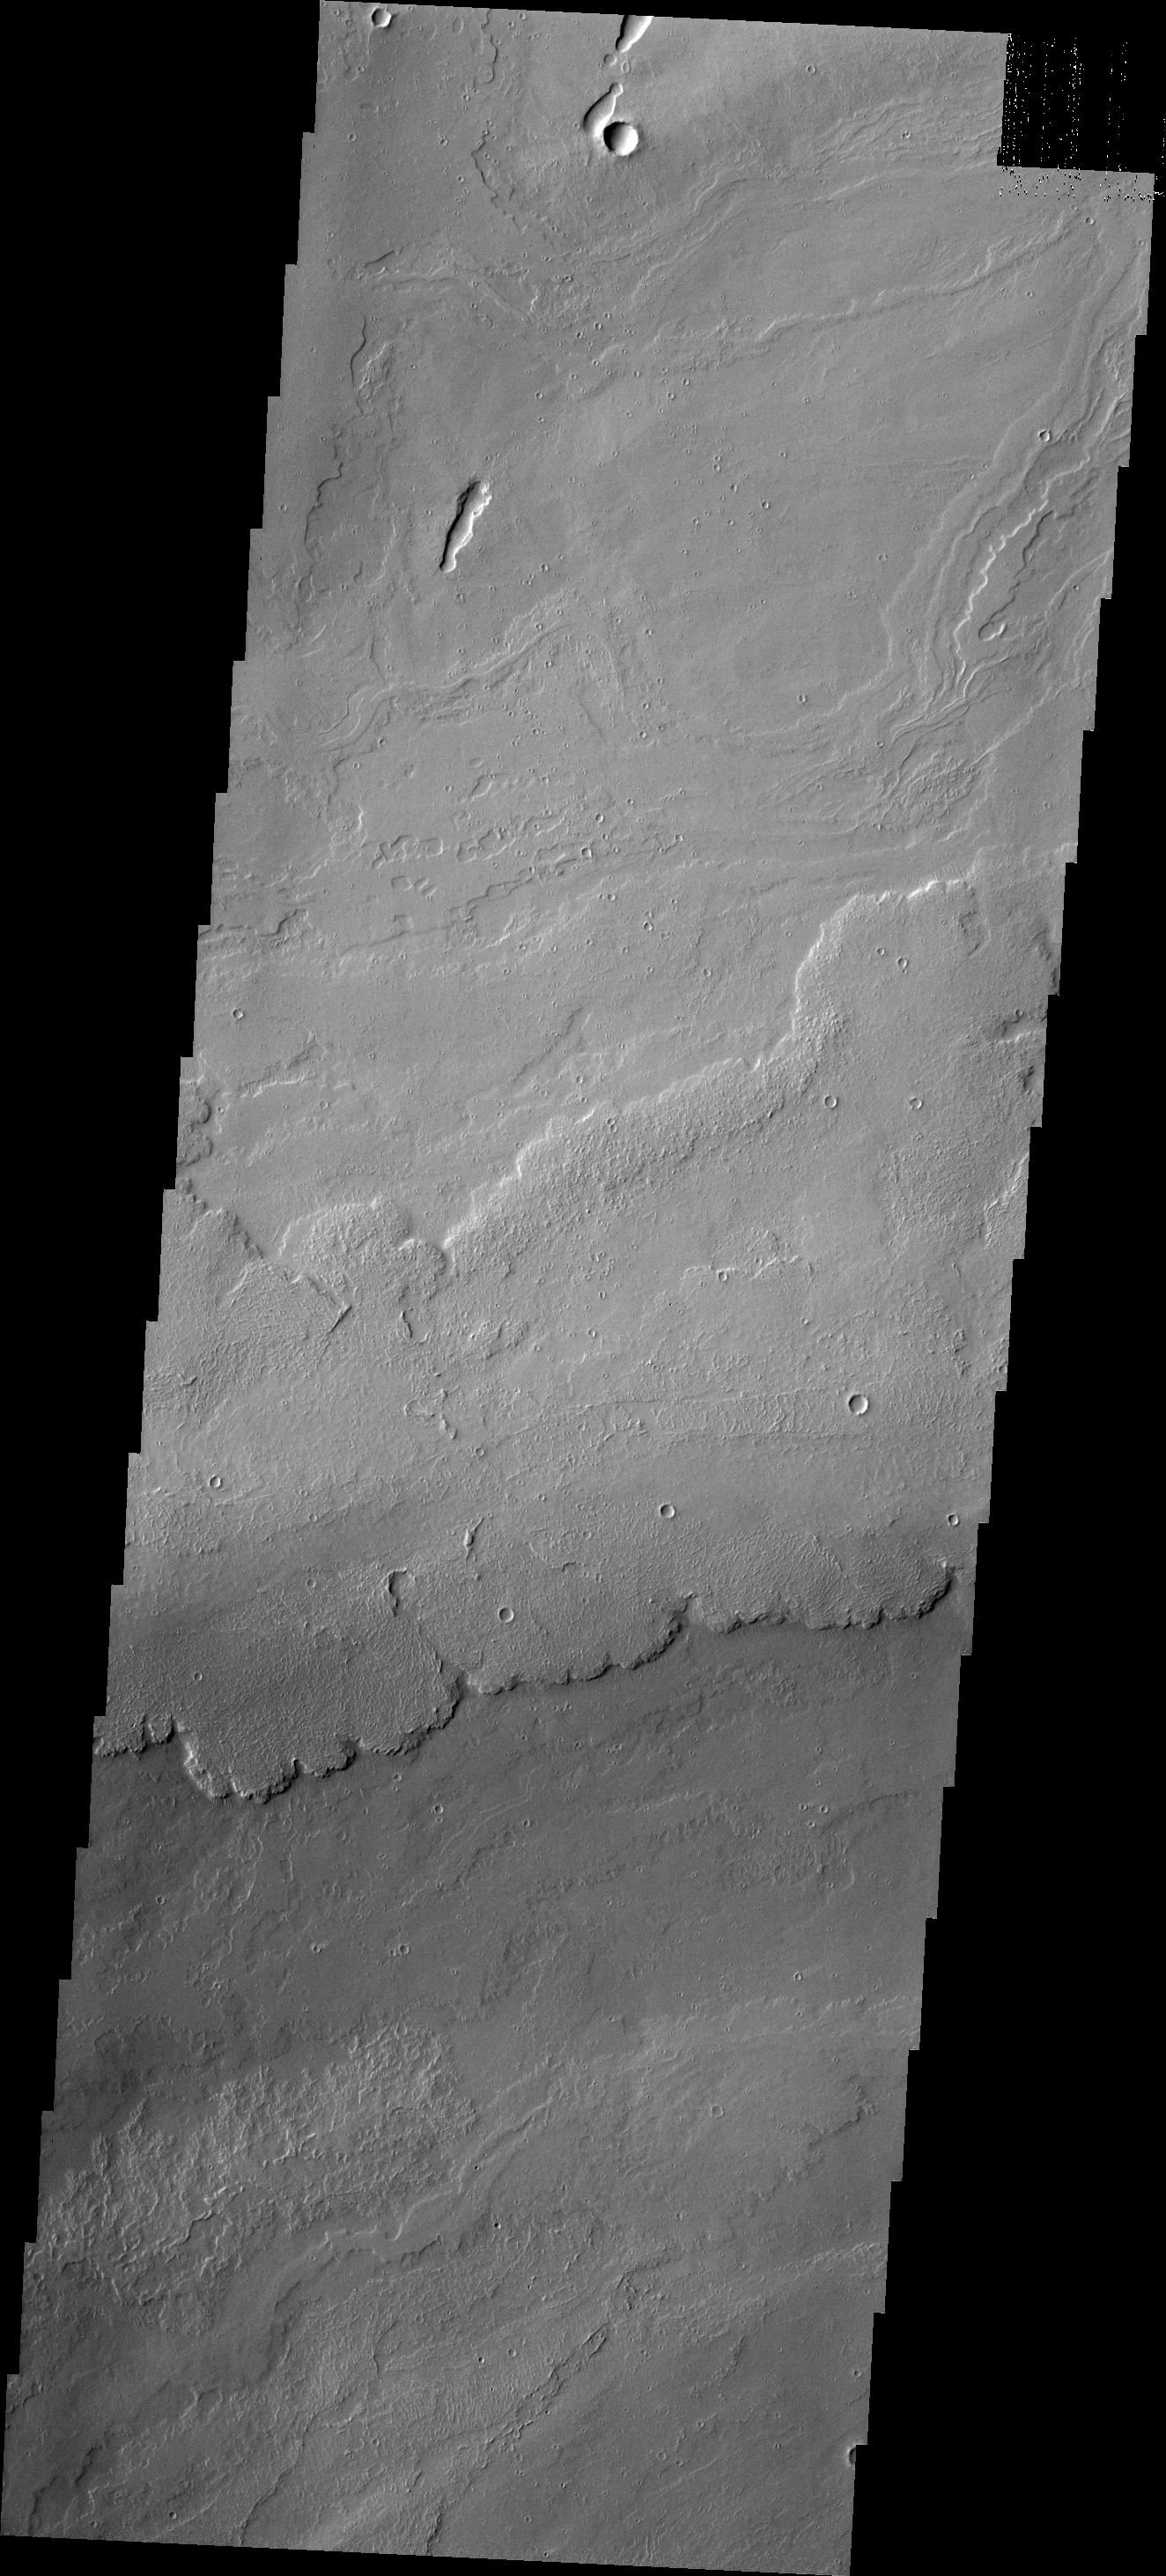

Tharsis Flows

The volcanic flows in today’s image are located south of Ascraeus Mons and east of Pavonis Mons.

Credit: NASA/JPL/ASU